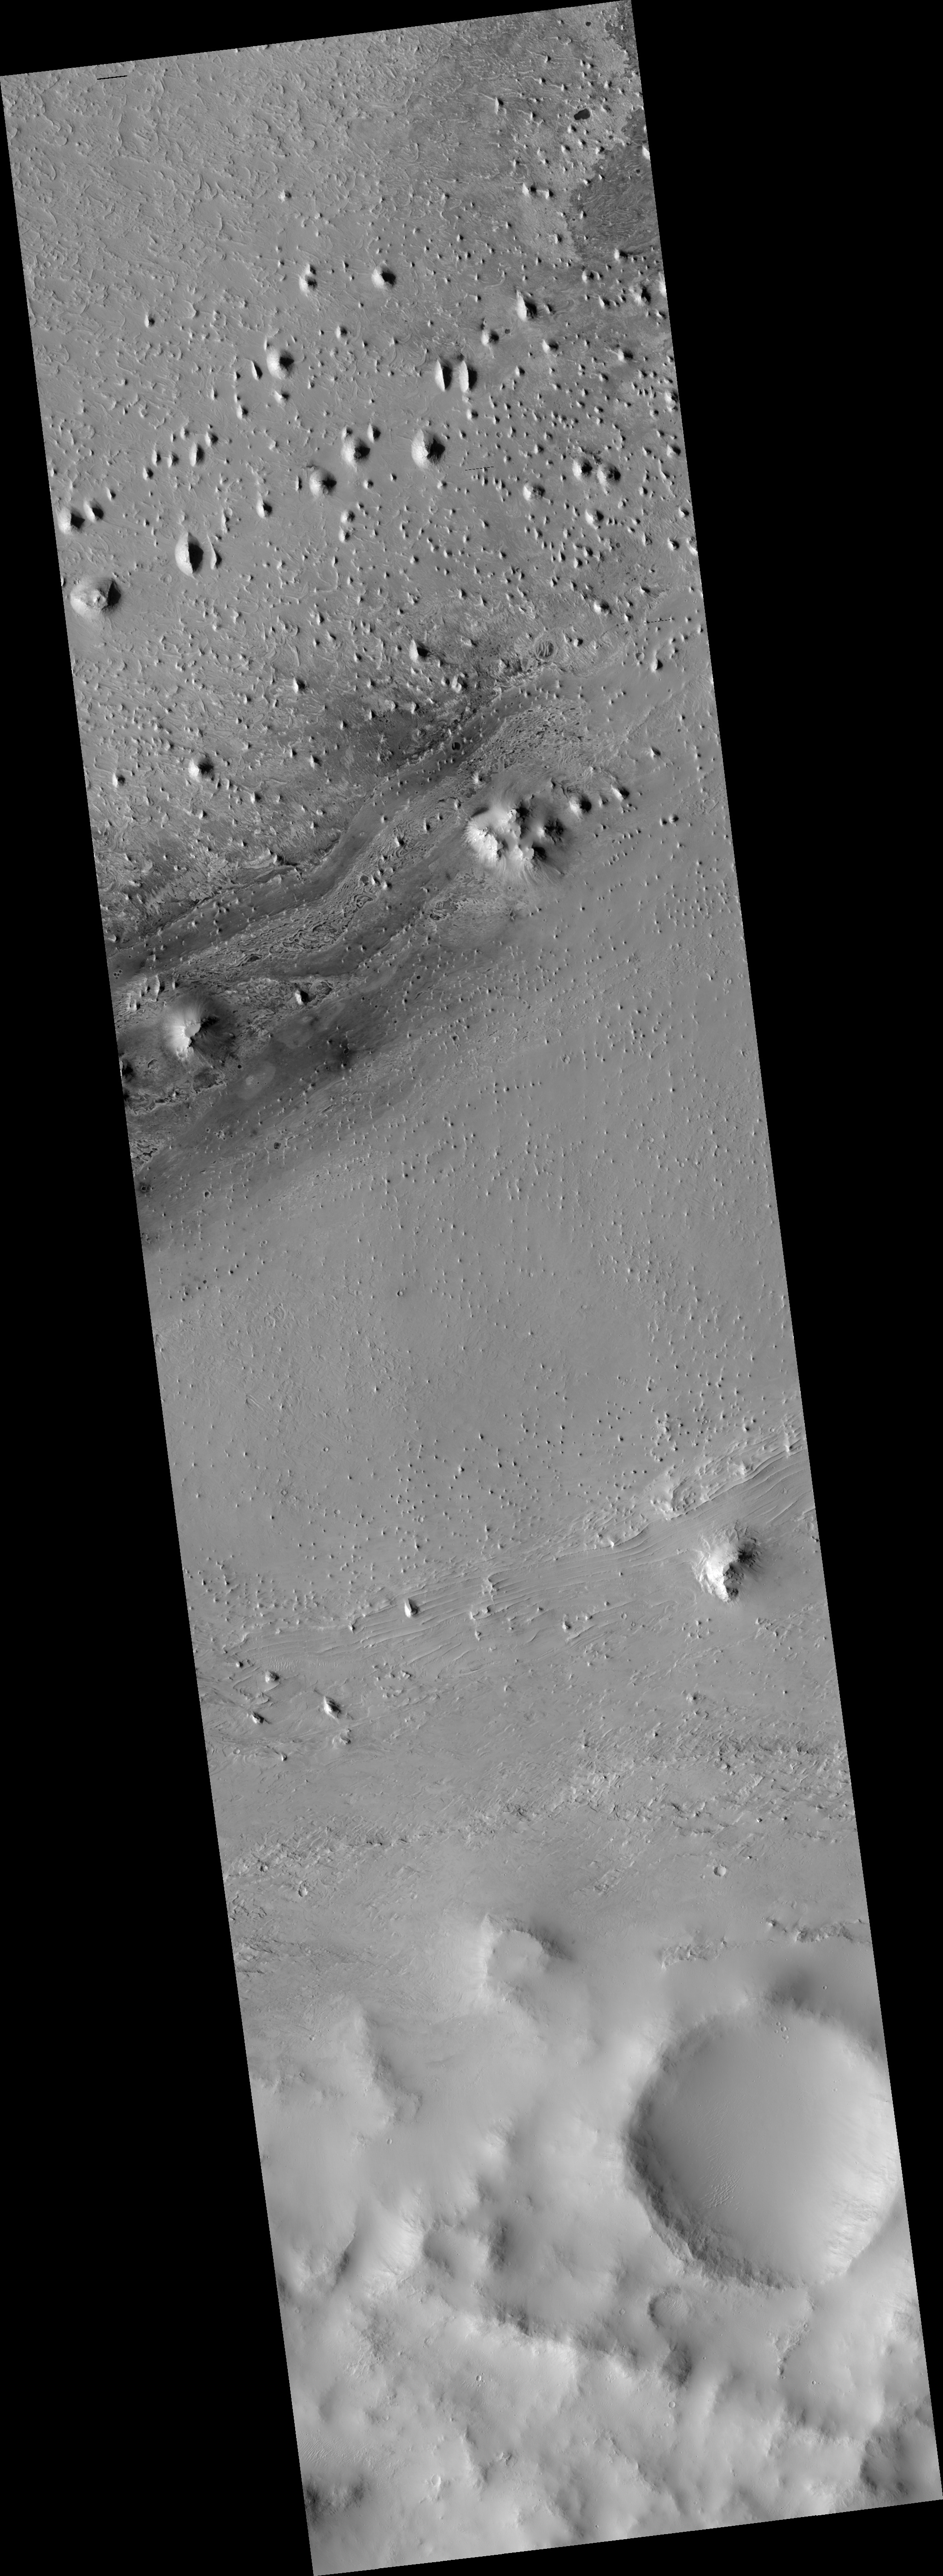

Proposed MSL Site in Southwest Arabia Terra

HiRISE image (PSP_002812_1855) of proposed landing site for the Mars Science Laboratory (MSL) in Southwest Arabia Terra.

Observation Toolbox
Acquisition date: 3 March 2007
Local Mars time: 3:39 PM
Degrees latitude (centered): 5.6°
Degrees longitude (East): 355.6°
Range to target site: 274.5 km (171.5 miles)
Original image scale range: 27.5 cm/pixel (with 1 x 1 binning) so objects ~82 cm across are resolved
Map-projected scale: 25 cm/pixel and north is up
Map-projection: EQUIRECTANGULAR
Emission angle: 6.0°
Phase angle: 62.0°
Solar incidence angle: 56°, with the Sun about 34° above the horizon
Solar longitude: 193.7°, Northern Summer

NASA’s Jet Propulsion Laboratory, a division of the California Institute of Technology in Pasadena, manages the Mars Reconnaissance Orbiter for NASA’s Science Mission Directorate, Washington. Lockheed Martin Space Systems, Denver, is the prime contractor for the project and built the spacecraft. The High Resolution Imaging Science Experiment is operated by the University of Arizona, Tucson, and the instrument was built by Ball Aerospace and Technology Corp., Boulder, Colo.

Credit: NASA/JPL/Univ. of Arizona